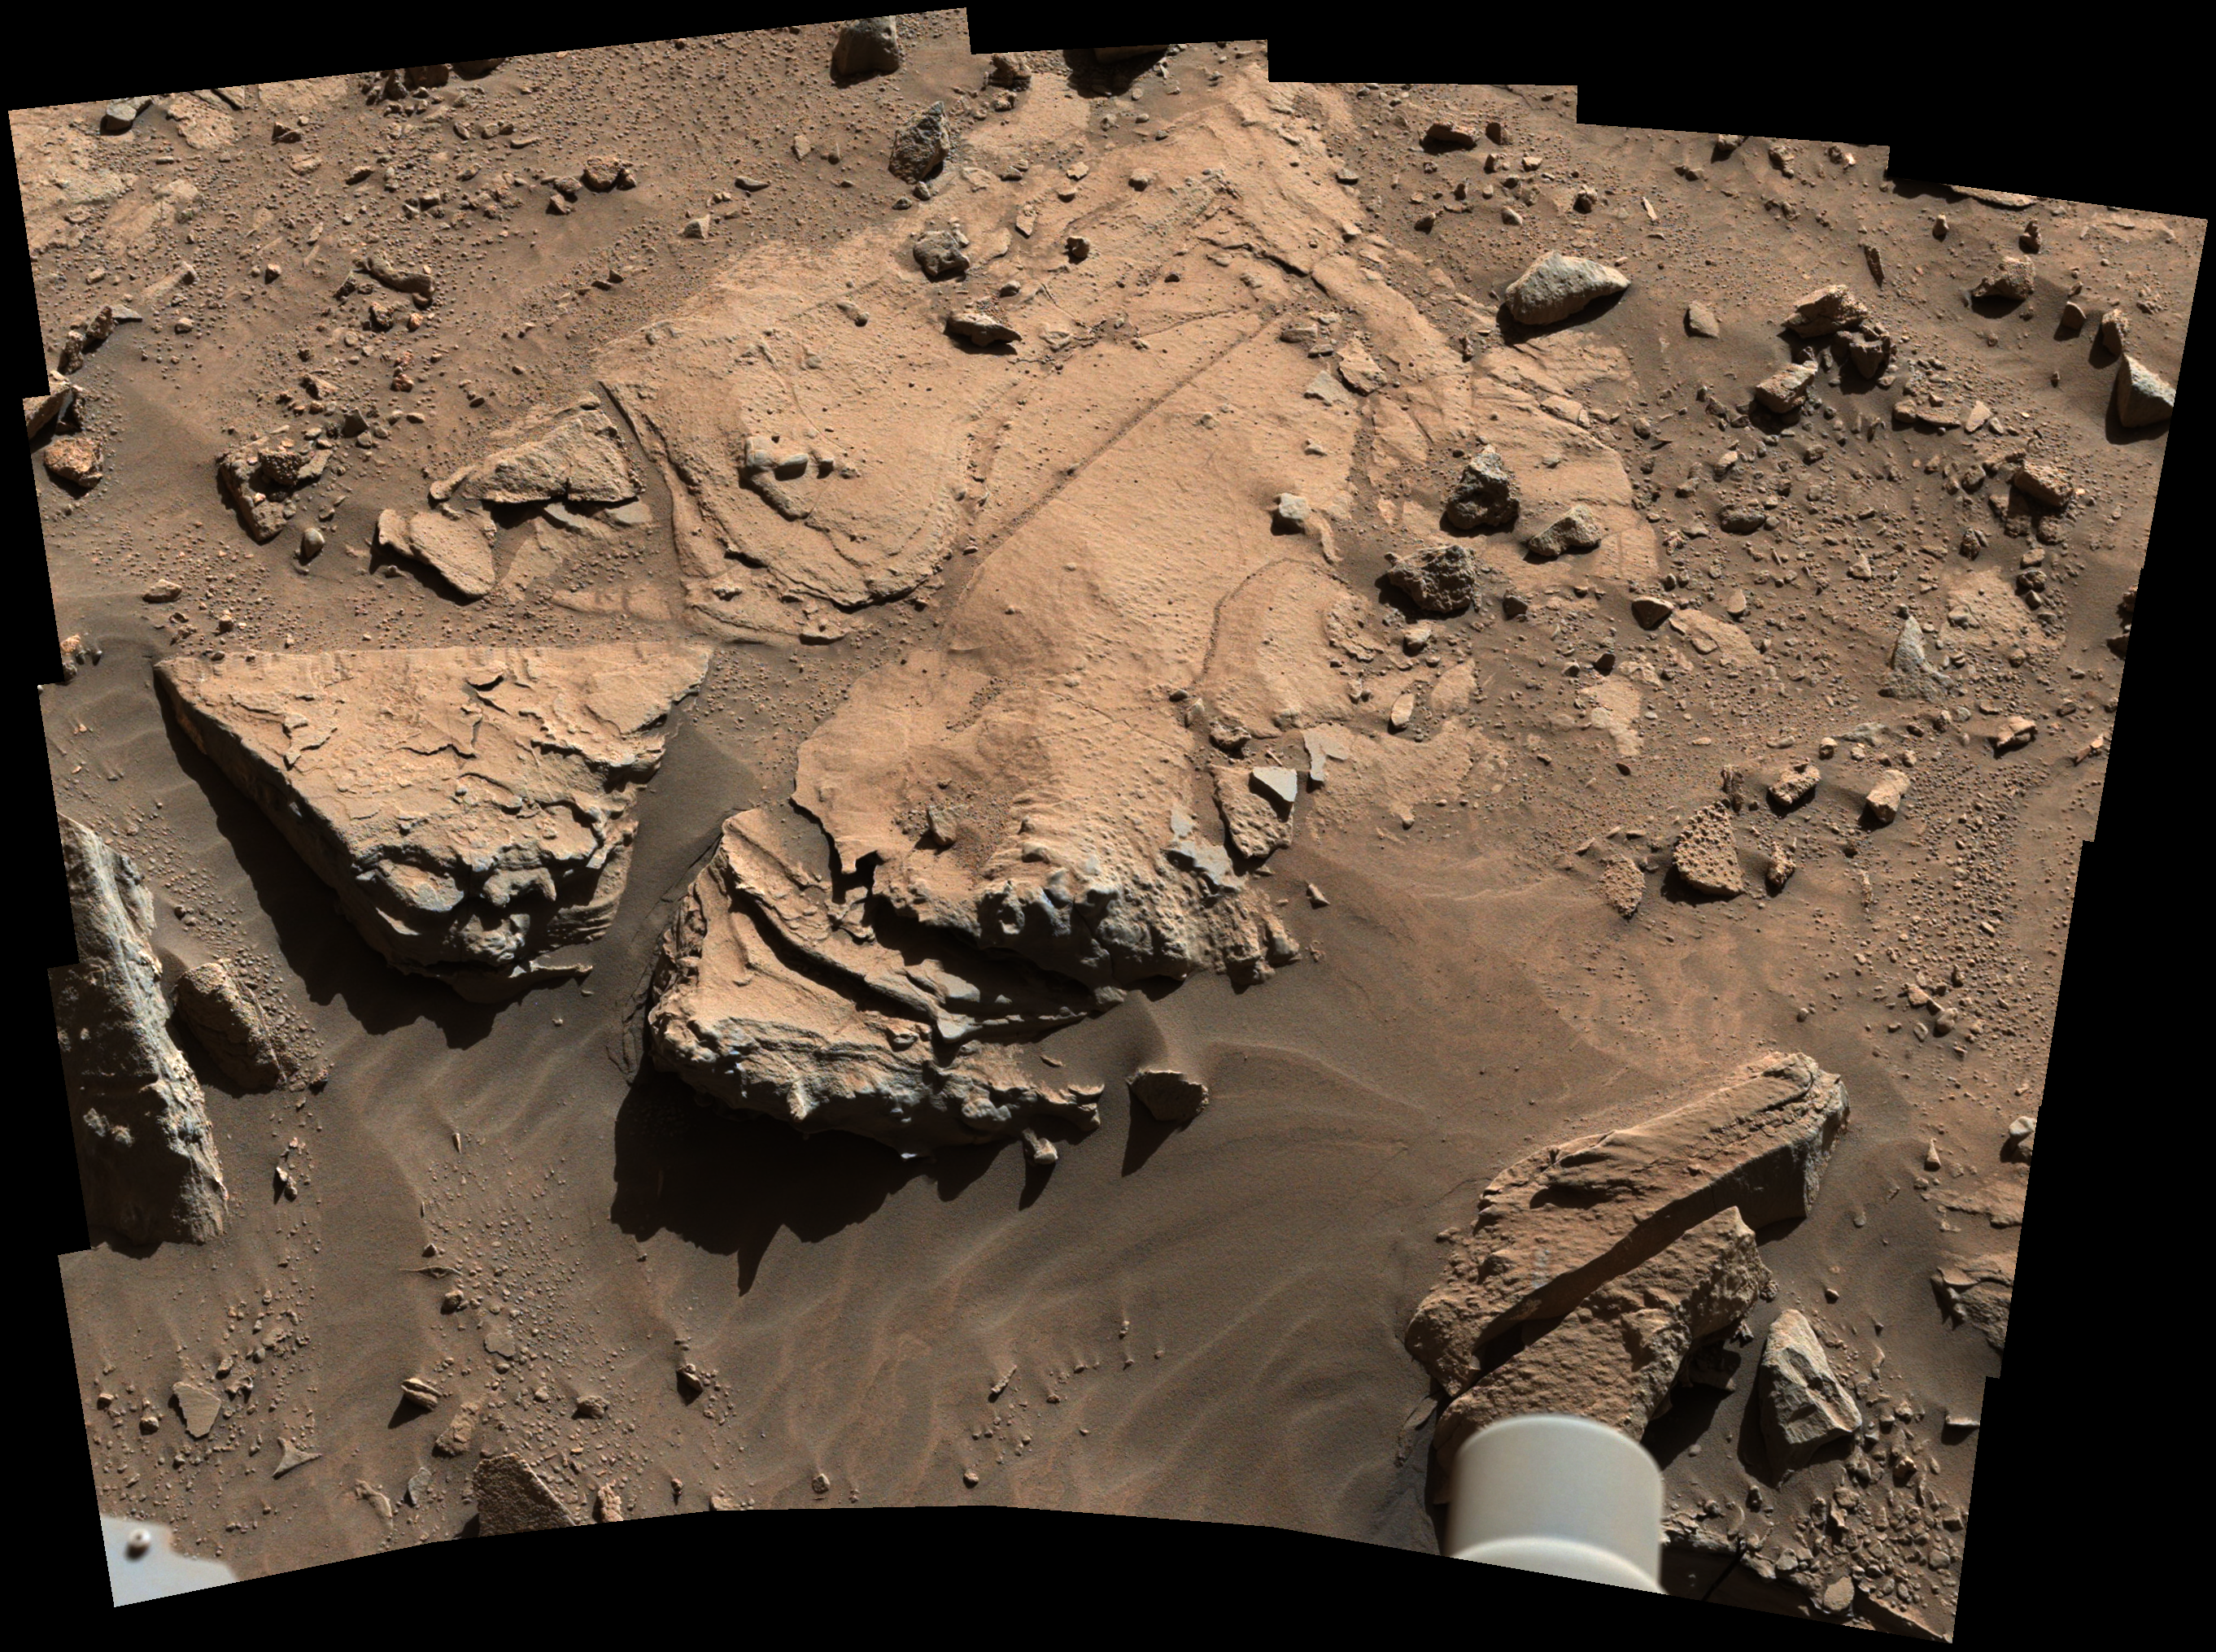

Sandstone Target ‘Windjana’ May Be Next Martian Drilling Site

Figure A
High Resolution TIFF file

NASA’s Curiosity Mars rover has driven within robotic-arm’s reach of the sandstone slab at the center of this view from the rover’s Mast Camera (Mastcam). The rover team plans to have Curiosity examine a target patch on the rock, called “Windjana,” with tools on the rover’s arm and mast to aid a decision on whether to use Curiosity’s drill at this site.

The rock is about 2 feet (about 60 centimeters) across, left-to-right in this image. The informal name for the target comes from Windjana Gorge in Western Australia.

This Martian rock is in a waypoint location called “the Kimberley,” where sandstone outcrops with differing resistance to wind erosion result in a stair-step pattern of layers. Windjana is within what the team calls the area’s “middle unit,” because it is intermediate between rocks that form buttes in the area and lower-lying rocks that show a pattern of striations.

If this target meets criteria set by engineers and scientists, it could become the mission’s third drilled rock and the first that is not mudstone.

This view combines several exposures taken by the Mastcam’s left-eye camera during the 609th Martian day, or sol, of the rover’s work on Mars (April 23, 2014). The component images have been calibrated, linearly scaled and brightened, which results in colors that resemble those that would be seen under daytime lighting conditions on Earth. A version with raw color, as recorded by the camera under Martian lighting conditions, is available as Figure A.

NASA’s Jet Propulsion Laboratory, a division of the California Institute of Technology, Pasadena, manages the Mars Science Laboratory Project for NASA’s Science Mission Directorate, Washington. JPL designed and built the project’s Curiosity rover. Malin Space Science Systems, San Diego, built and operates the rover’s Mastcam.

Credit: NASA/JPL-Caltech/MSSS